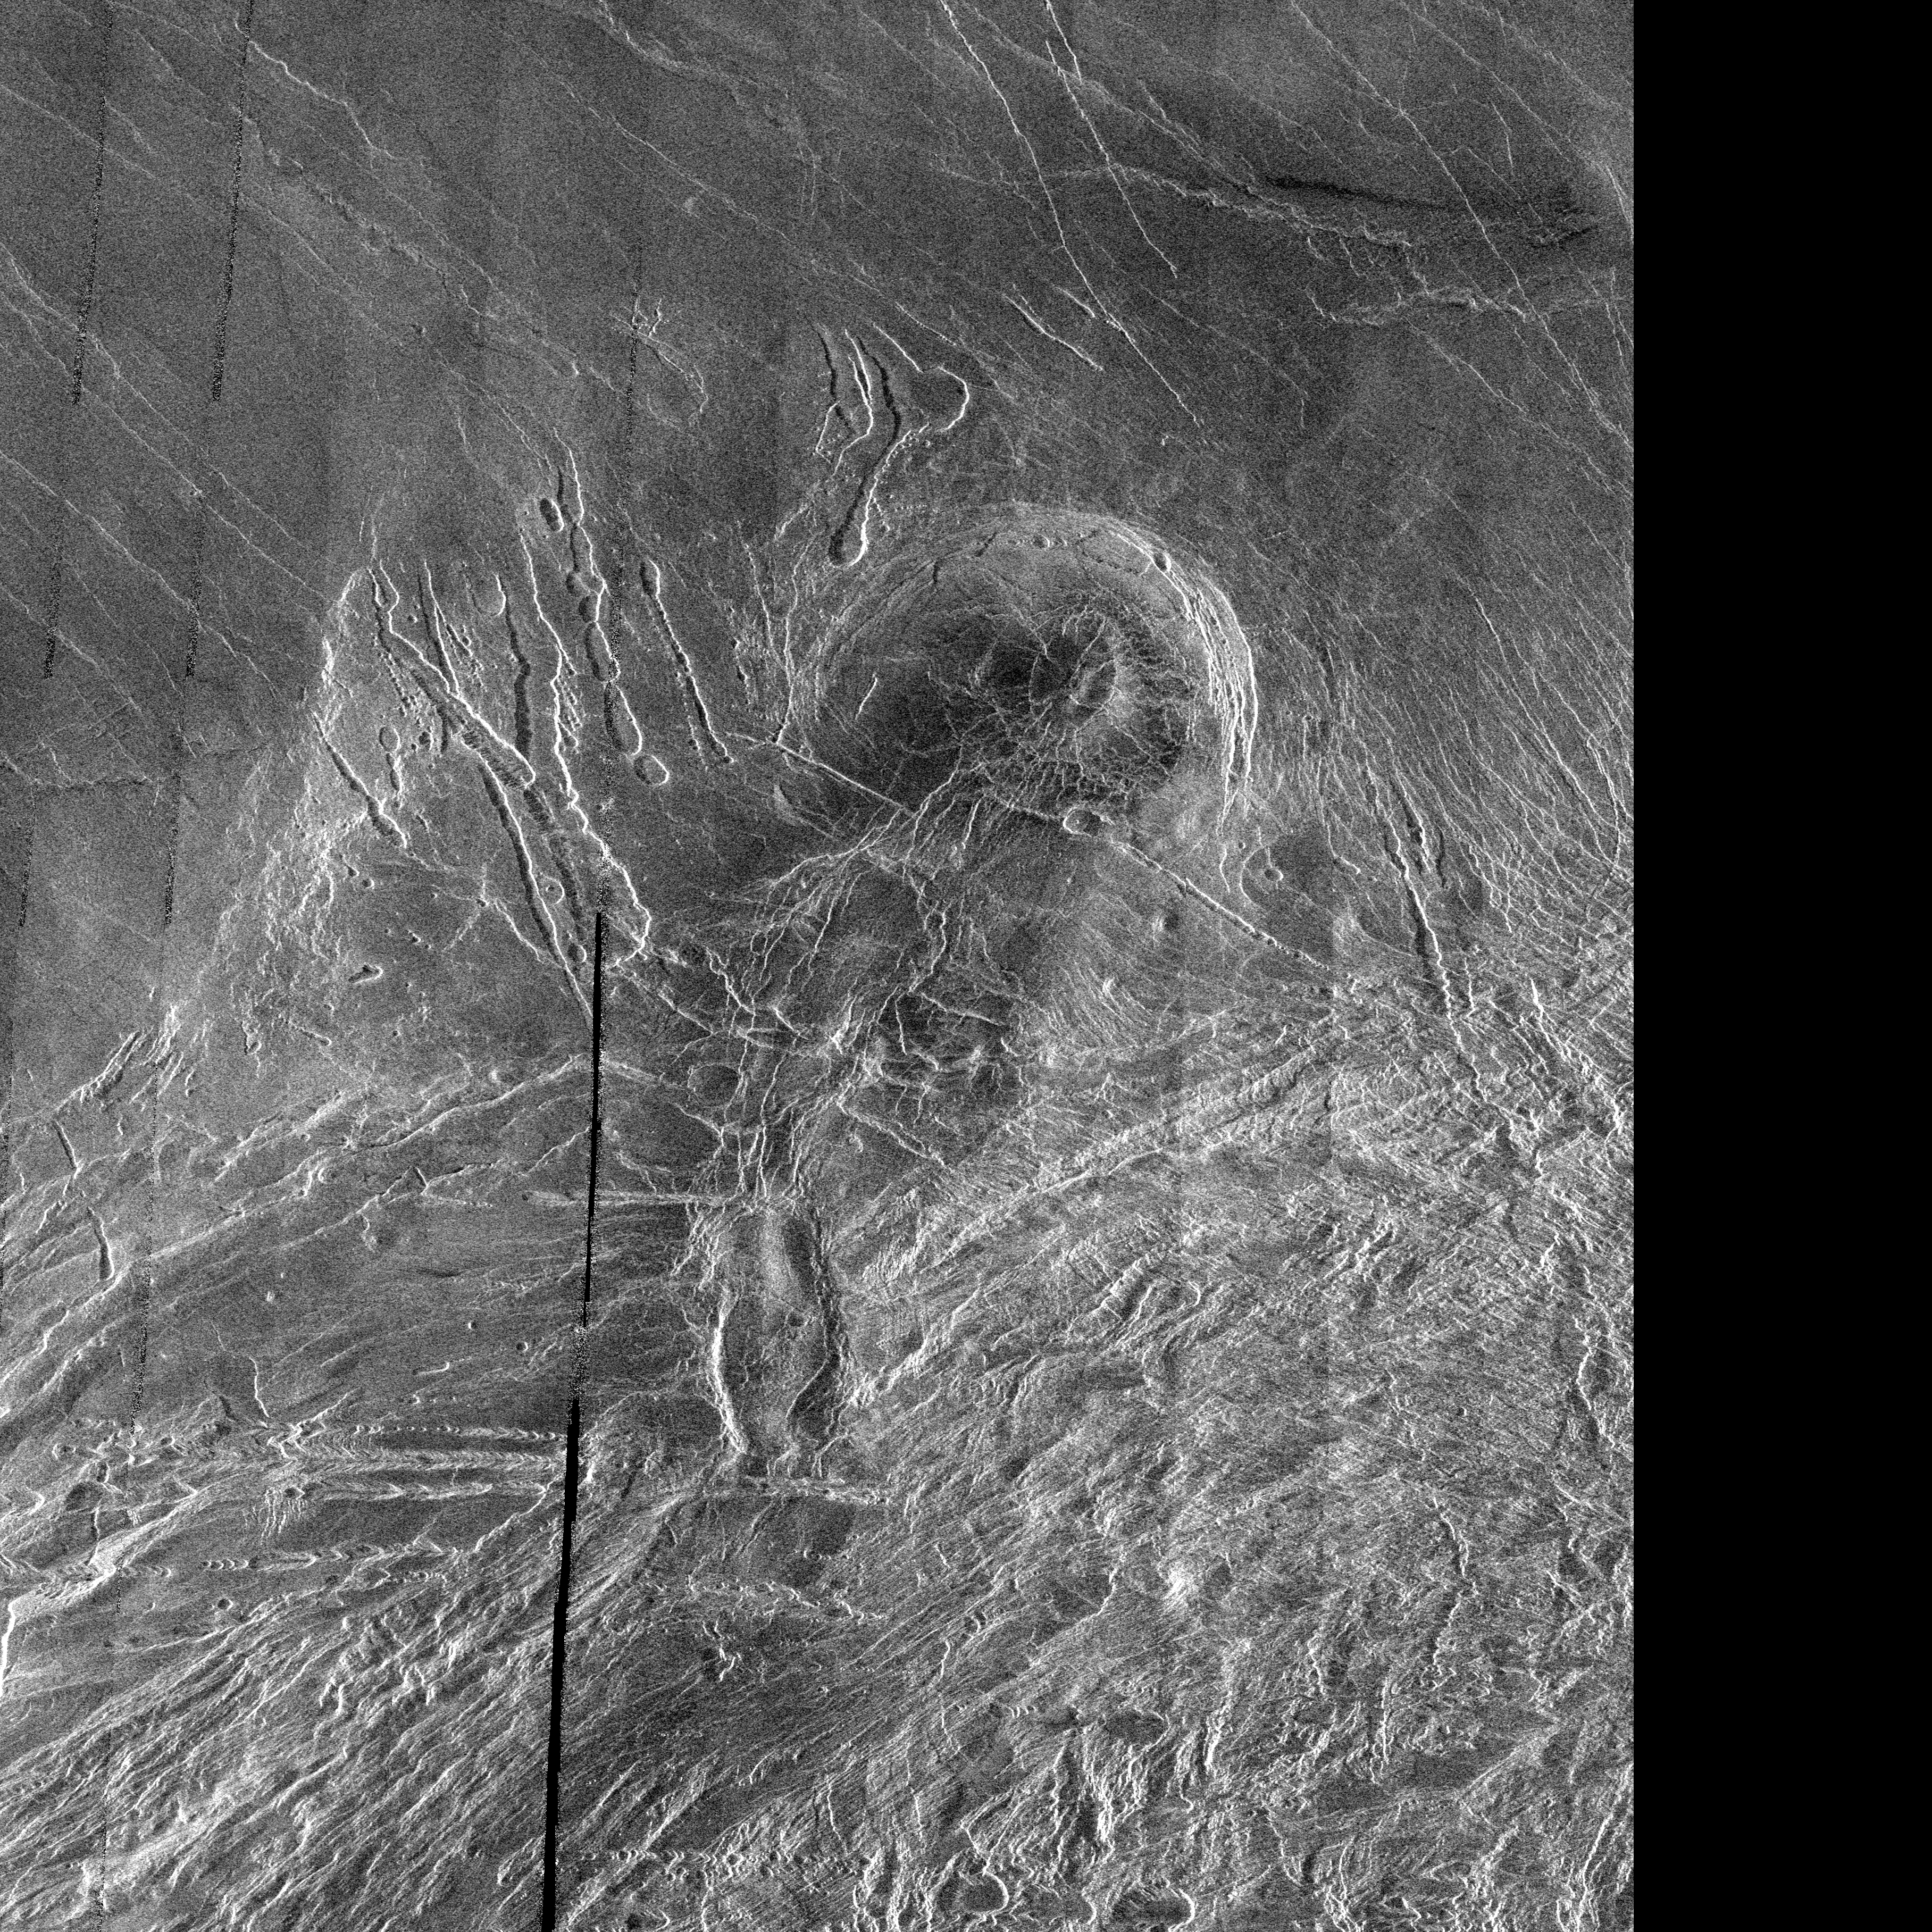

Venus – Lakshmi Planum

This image is a full-resolution mosaic of several Magellan images and is centered at 61 degrees north latitude and 341 degrees east longitude. The image is 250 kilometers wide (150 miles). The radar smooth region in the northern part of the image is Lakshmi Planum, a high plateau region roughly 3.5 kilometers (2.2 miles) above the mean planetary radius. Lakshmi Planum is ringed by intensely deformed terrain, some of which is shown in the southern portion of the image and is called Clotho Tessera. The 64-kilometer (40 mile) diameter circular feature in the image is a depression called Siddons and may be a volcanic caldera. This view is supported by the collapsed lava tubes surrounding the feature. By carefully studying this and other surrounding images scientists hope to discover what tectonic and volcanic processes formed this complex region. The solid black parts of the image represent data gaps that may be filled in by the Magellan extended mission.

Credit: NASA/JPL